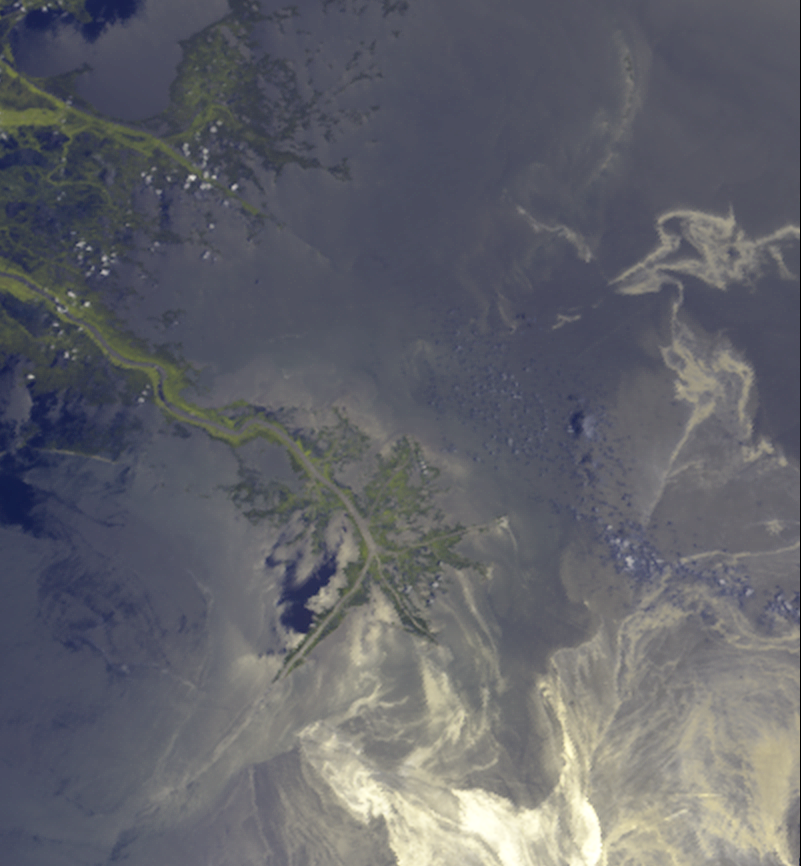

Leaking Oil Invades Louisiana Wildlife Habitats

Figure 1

This image, acquired on May 24, 2010 by the Multi-angle Imaging SpectroRadiometer (MISR) instrument aboard NASA’s Terra spacecraft, shows oil from the former Deepwater Horizon rig encroaching upon several of Louisiana’s wildlife habitats. The source of the spill is located off the southeastern (bottom right) edge of the image.

In Figure 1, the left-hand image contains data from the nadir (vertical-viewing) camera, and is shown in near-true color except that data from the near-infrared band, where vegetation appears bright, has been blended with the green band to enhance the appearance of vegetation. The Mississippi River delta is located below image center. The slick is seen approaching the delta from the lower right, and filaments of oil are also apparent further to the north (towards the top). The oil is made visible by sunglint off the sea surface. Oil is known to have a damping effect on surface waves, making the surface look brighter under these viewing conditions than it would if the oil were not present. However, other factors can also cause enhanced glint, such as reduced surface wind speed. To separate glint patterns due to oil from these other factors, additional information from MISR’s cameras is used in the right-hand image.

Overflights of the oil from JPL’s Airborne Visible/Infrared Imaging Spectrometer (AVIRIS) instrument show the oil to be brighter at longer wavelengths. Glint from clean water is more spectrally neutral. In addition, previous MISR imagery of the spill shows that the contrast of the oil against the surroundings is enhanced by using a combination of nadir and oblique-angle views. The right-hand panel was constructed from a combination of spectral differences and oblique/nadir ratio data from several MISR channels. In this false-color view, oil appears in shades of inky blue to black; silt-laden water due to runoff from the Mississippi River shows up as orange, red, and violet; and land and clouds appear in shades of cyan.

Dark filaments of oil are seen approaching the shores of Blind Bay and Redfish Bay at the eastern edge of the Mississippi River delta, and also nearing Garden Island Bay and East Bay further to the south. These areas are home to many varieties of fish. To the north, the arc-shaped pattern of land and runoff is associated with the Chandeleur Islands, which are part of the Breton National Wildlife Refuge. This refuge is the second oldest in the United States and is a habitat for dozens of species of seabirds, shorebirds and waterfowl. Oil is reported to have reached the islands on May 6. Eighteen days later, this image shows filaments of oil crossing the island barrier — which had been heavily eroded by Hurricane Katrina in 2005 — and entering the Breton and Chandeleur Sounds.

The images cover an area measuring 110 by 119 kilometers (68 by 74 miles). The MISR overpass occurred around 16:50 UTC (11:50 a.m. CDT).

MISR was built and is managed by NASA’s Jet Propulsion Laboratory, Pasadena, Calif., for NASA’s Science Mission Directorate, Washington, D.C. The Terra spacecraft is managed by NASA’s Goddard Space Flight Center, Greenbelt, Md. The MISR data were obtained from the NASA Langley Research Center Atmospheric Science Data Center in Hampton, Va. JPL is a division of the California Institute of Technology.

Credit: NASA/GSFC/LaRC/JPL, MISR Team